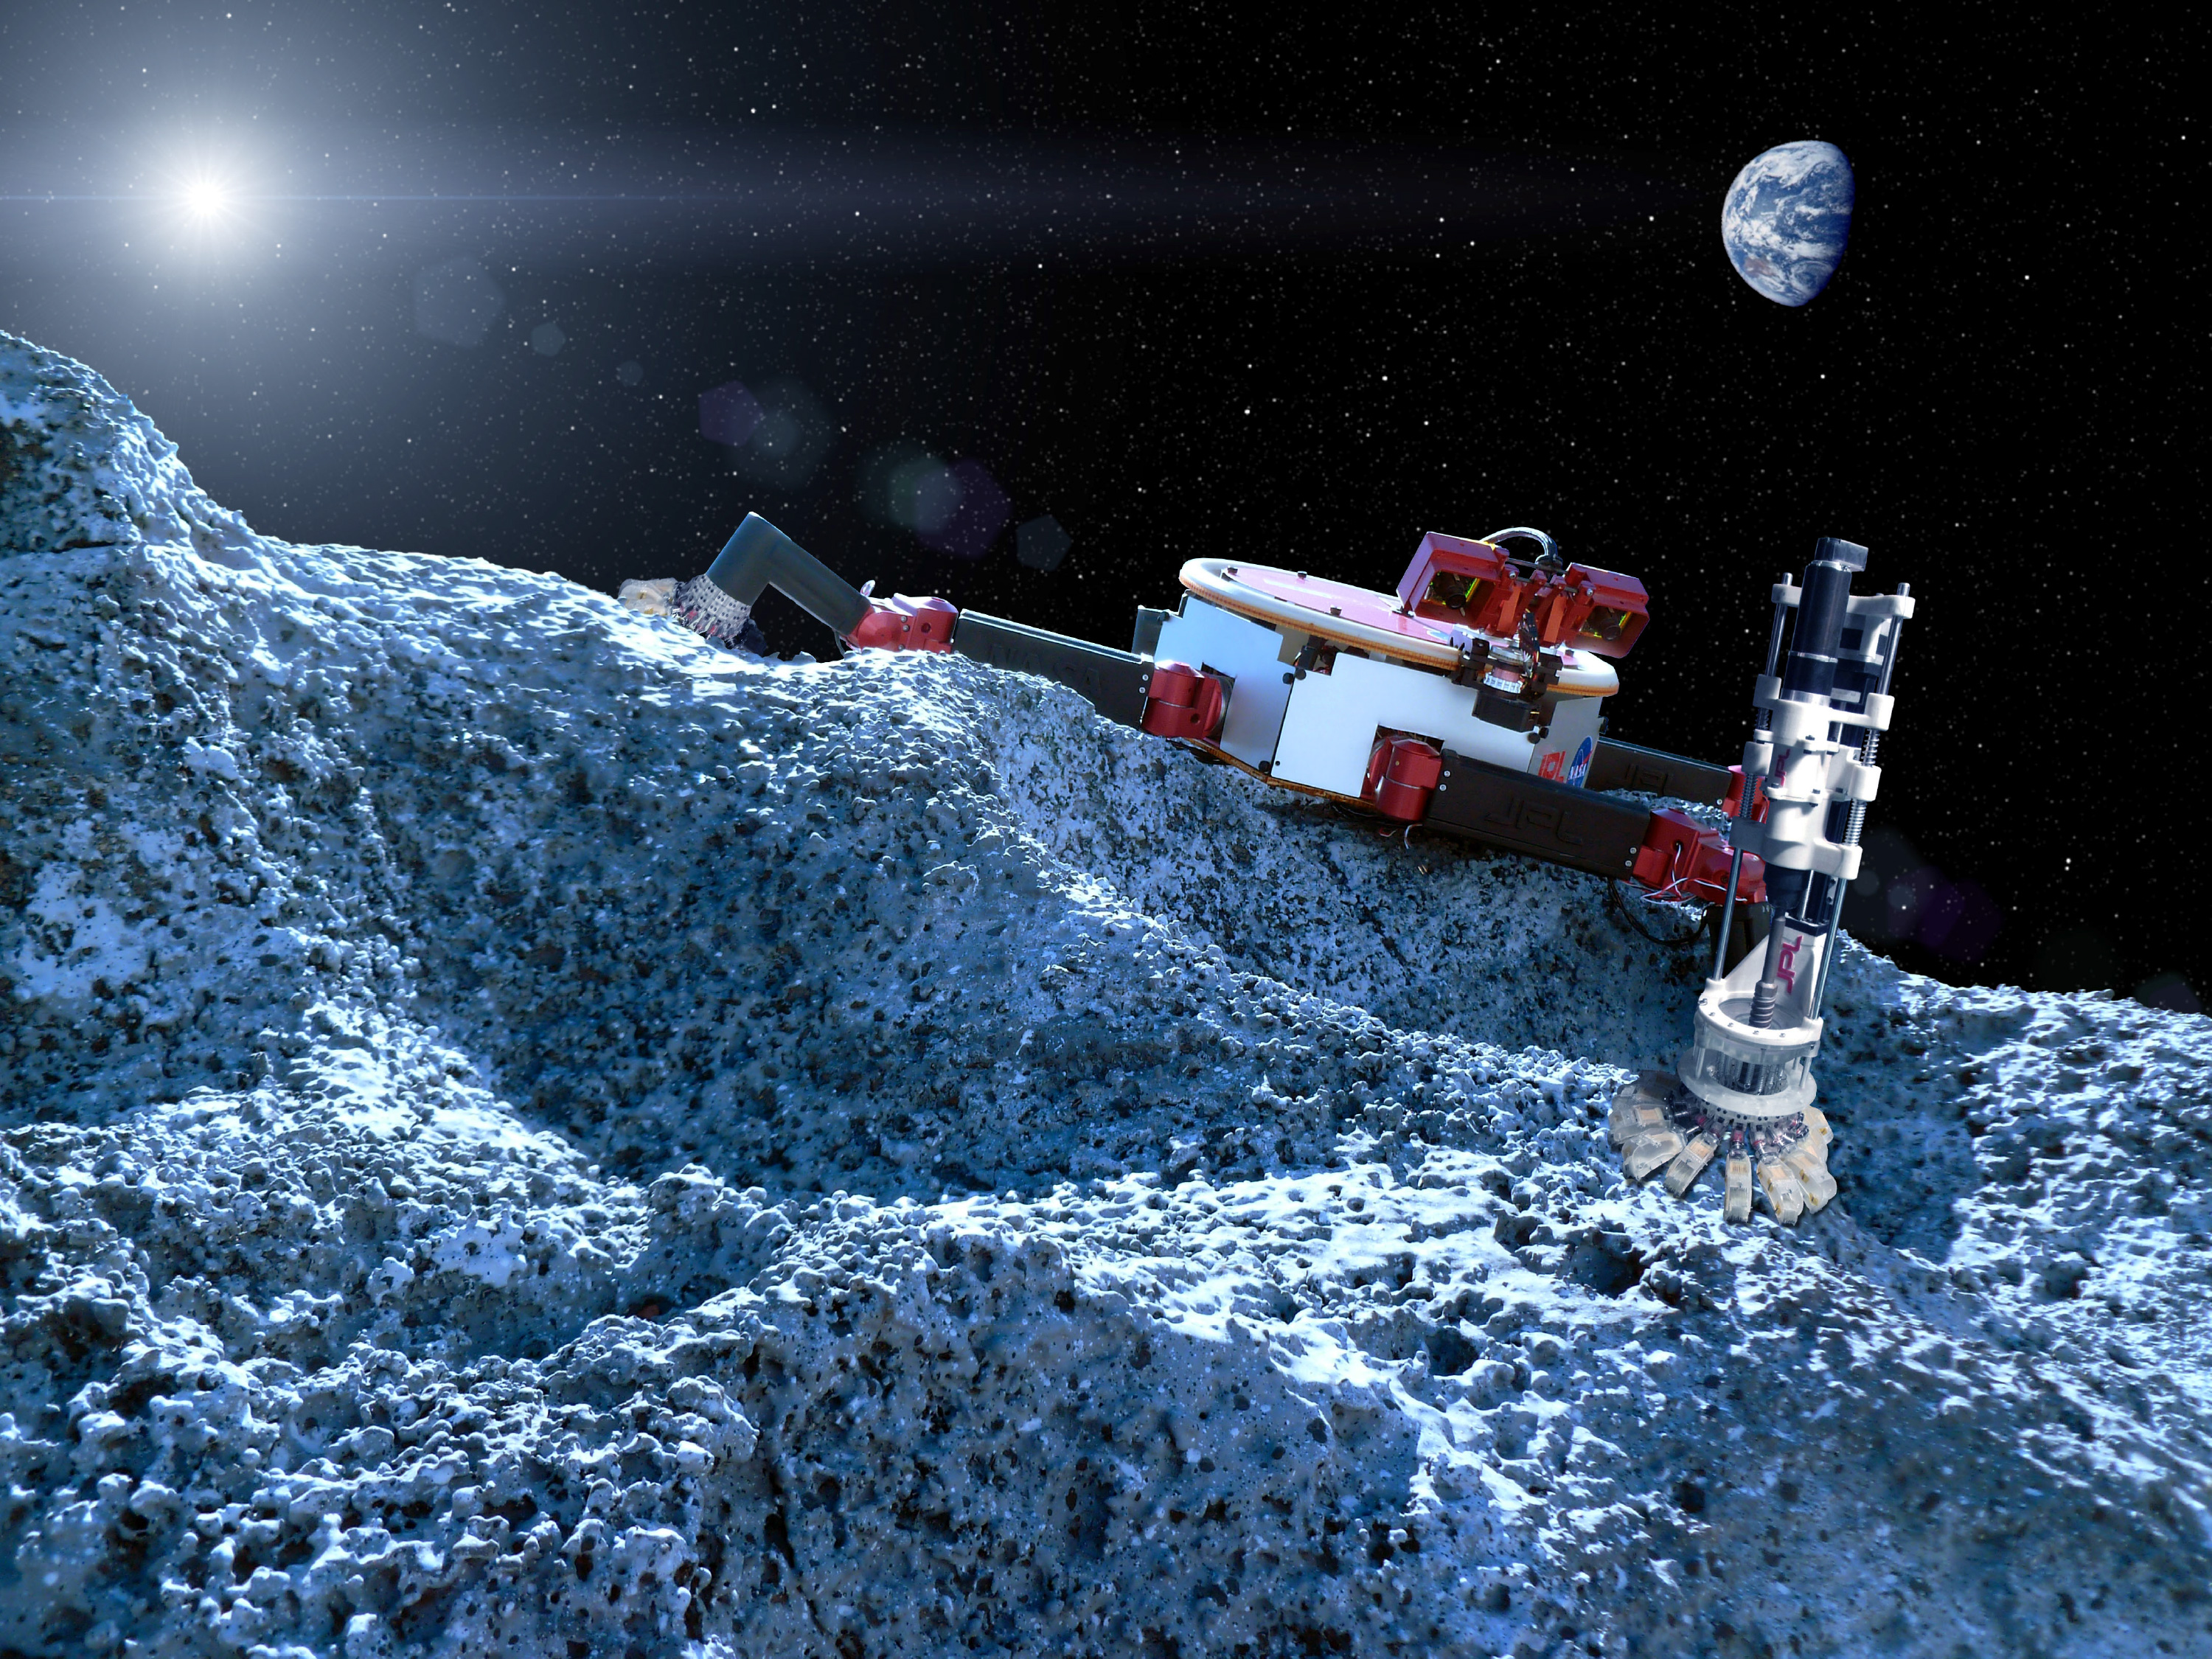

Microspine Grippers

This artist’s concept shows a robot with legs that have microspine grippers, which could potentially explore a rocky surface, such as an asteroid, in microgravity.

NASA manages the Flight Opportunities manifest, matching payloads with flights, and will pay for payload integration and the flight costs for the selected payloads. No funds are provided for the development of these payloads.

The Flight Opportunities Program, part of NASA’s Space Technology Mission Directorate, is managed at NASA’s Armstrong Flight Research Center at Edwards, California. NASA’s Ames Research Center at Moffett Field, California, manages the solicitation and selection of technologies to be tested and demonstrated on commercial flight vehicles.

Credit: NASA/JPL-Caltech